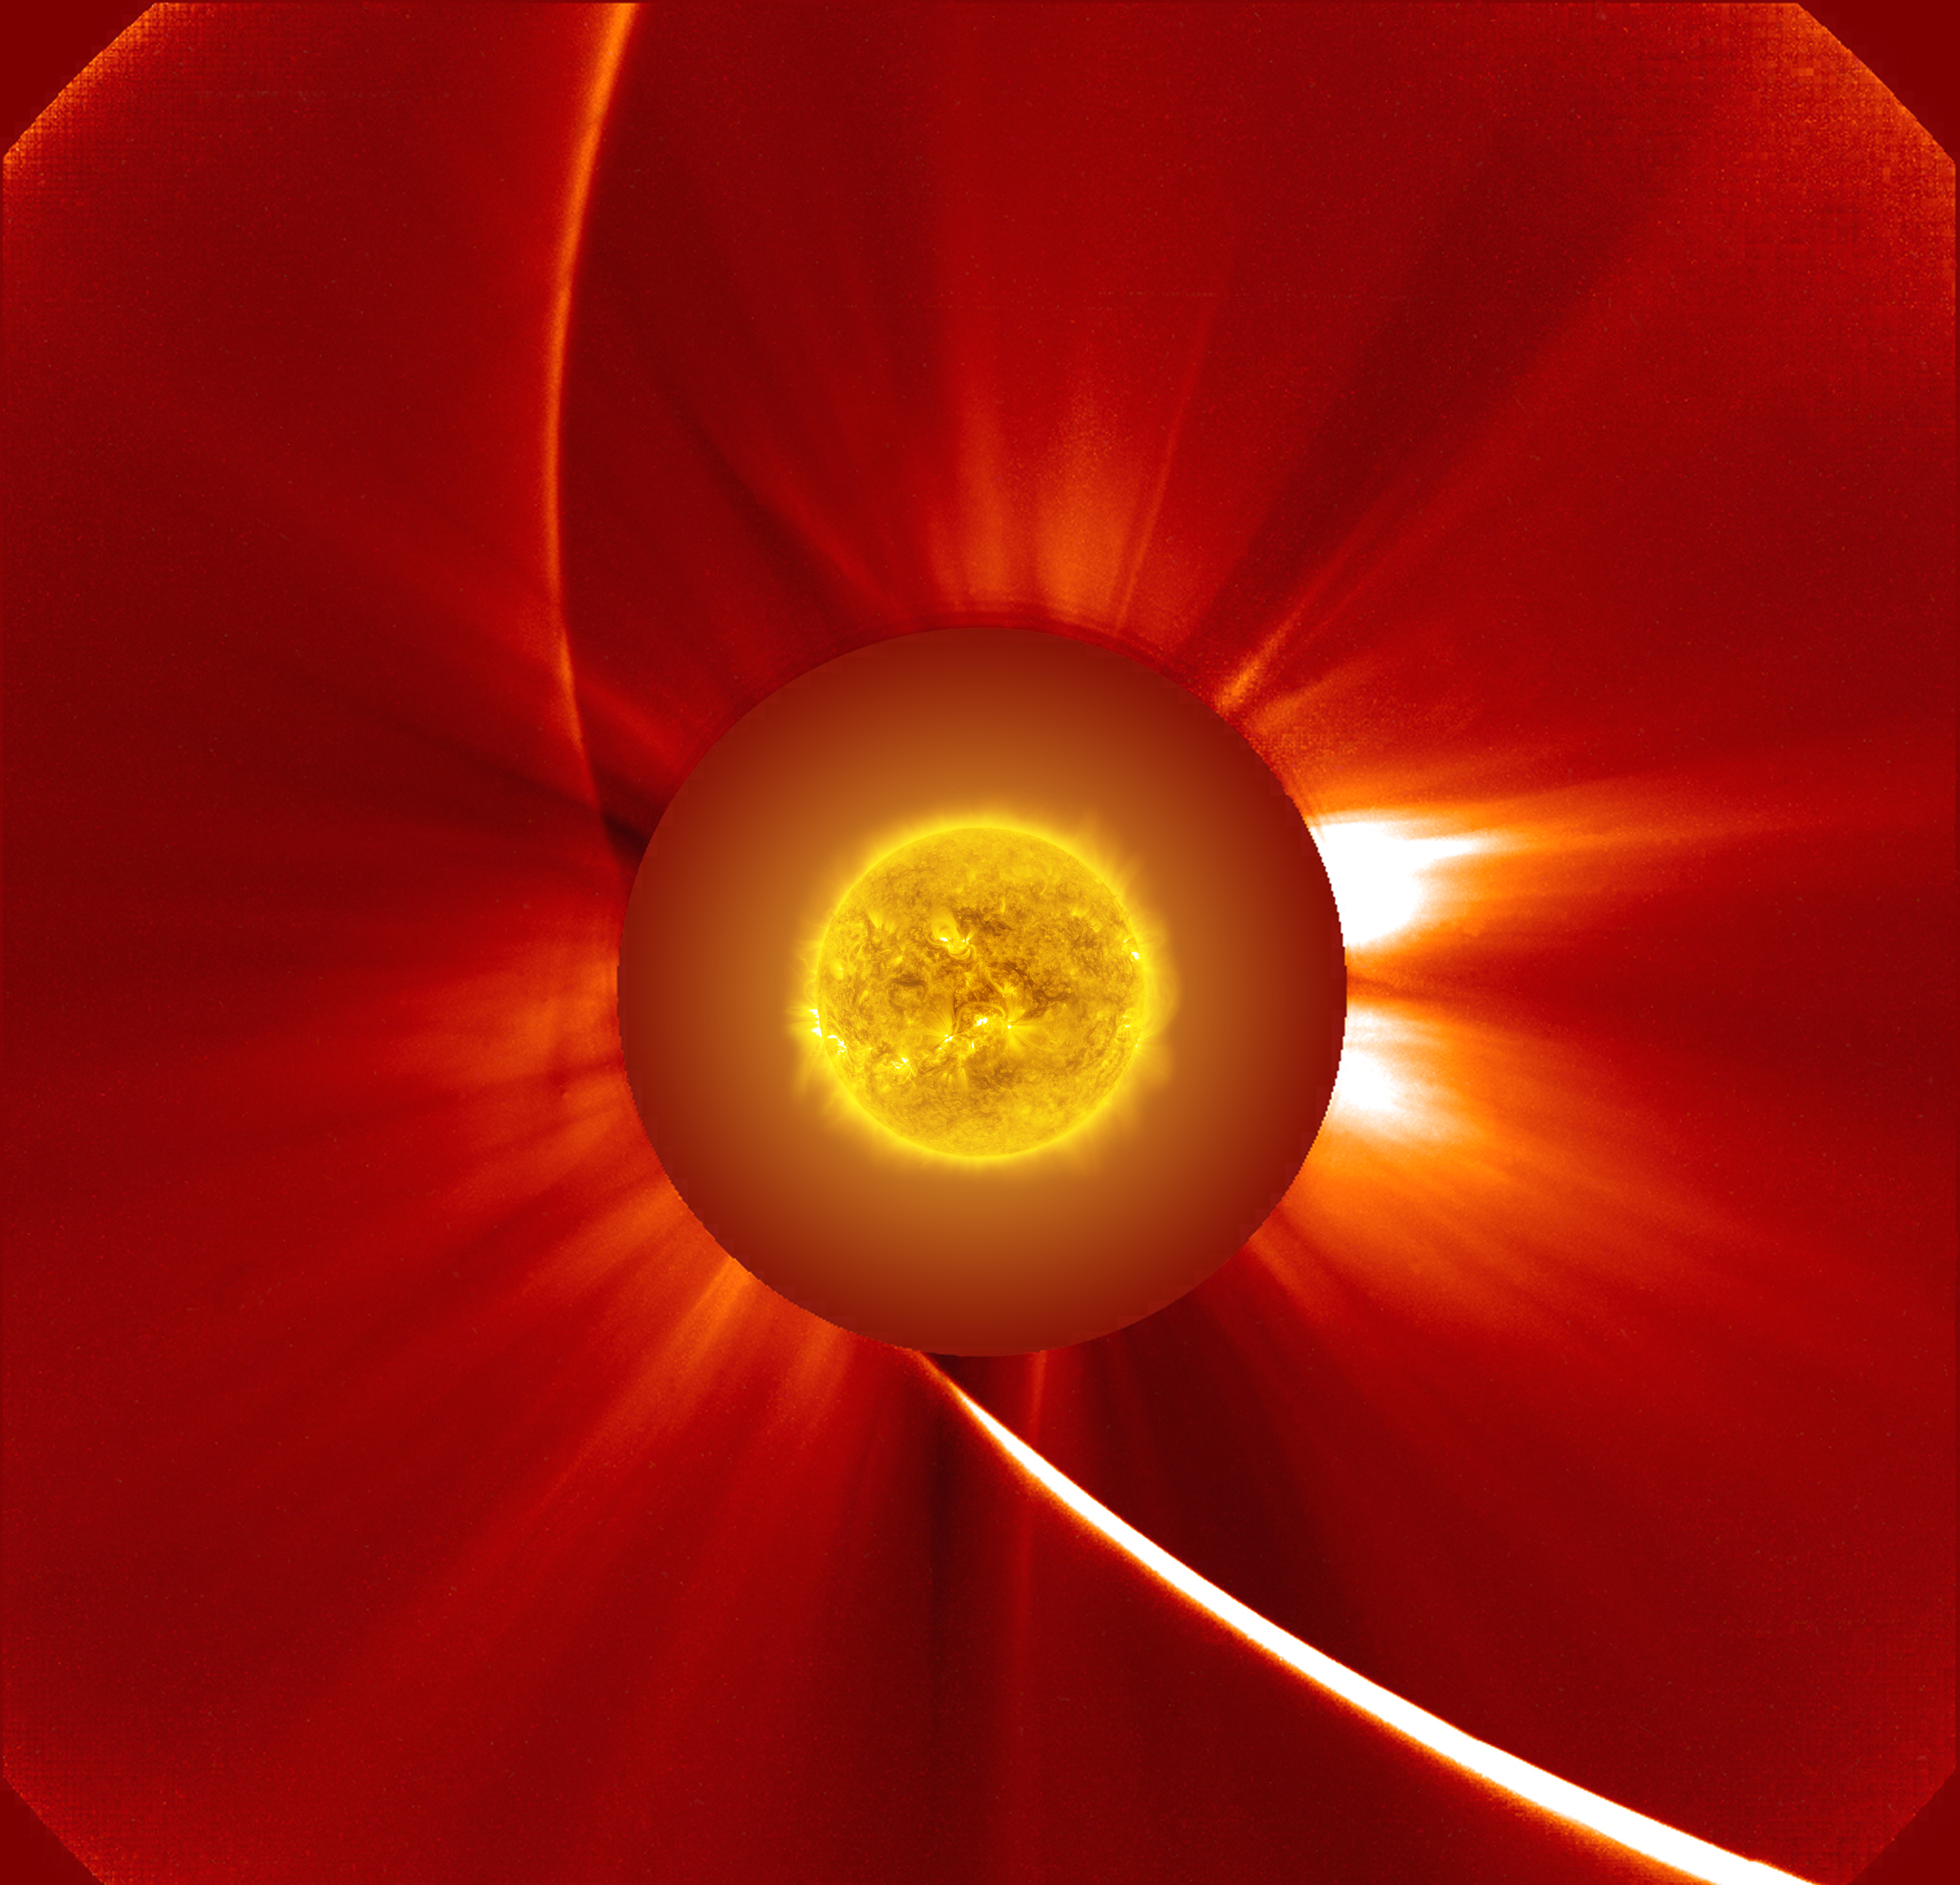

This view captures the transformation of Comet ISON as it rounded the sun. It combines 60 SOHO C2 frames in which ISON appears (Nov. 28, 1248 UT, to Nov. 29, 0316 UT) with stars, noise and particle tracks removed, plus an SDO AIA 171 image of the sun taken just before the spacecraft attempted to image the comet near perihelion.

Credit: NASA/ESA/SOHO, NASA/SDO, and Francis Reddy